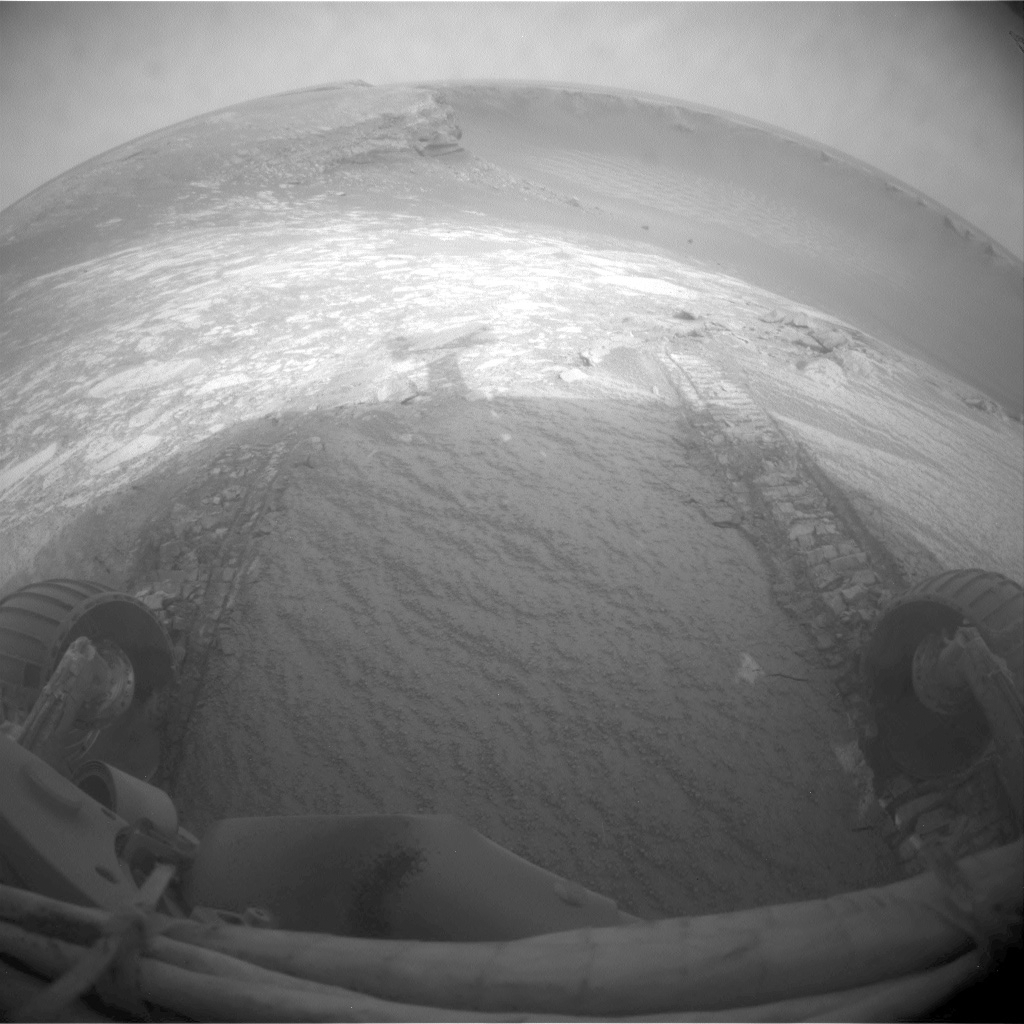

Opportunity’s First Dip into Victoria Crater

NASA’s Mars Exploration Rover Opportunity entered Victoria Crater during the rover’s 1,291st Martian day, or sol, (Sept. 11, 2007). The rover team commanded Opportunity to drive just far enough into the crater to get all six wheels onto the inner slope, and then to back out again and assess how much the wheels slipped on the slope. The driving commands for the day included a precaution for the rover to stop driving if the wheels were slipping more than 40 percent. Slippage exceeded that amount on the last step of the drive, so Opportunity stopped with its front pair of wheels still inside the crater. The rover team planned to assess results of the drive, then start Opportunity on an extended exploration inside the crater.

This wide-angle view taken by Opportunity’s front hazard-identification camera at the end of the day’s driving shows the wheel tracks created by the short dip into the crater. The left half of the image looks across an alcove informally named “Duck Bay” toward a promontory called “Cape Verde” clockwise around the crater wall. The right half of the image looks across the main body of the crater, which is 800 meters (half a mile) in diameter.

Credit: NASA/JPL-Caltech